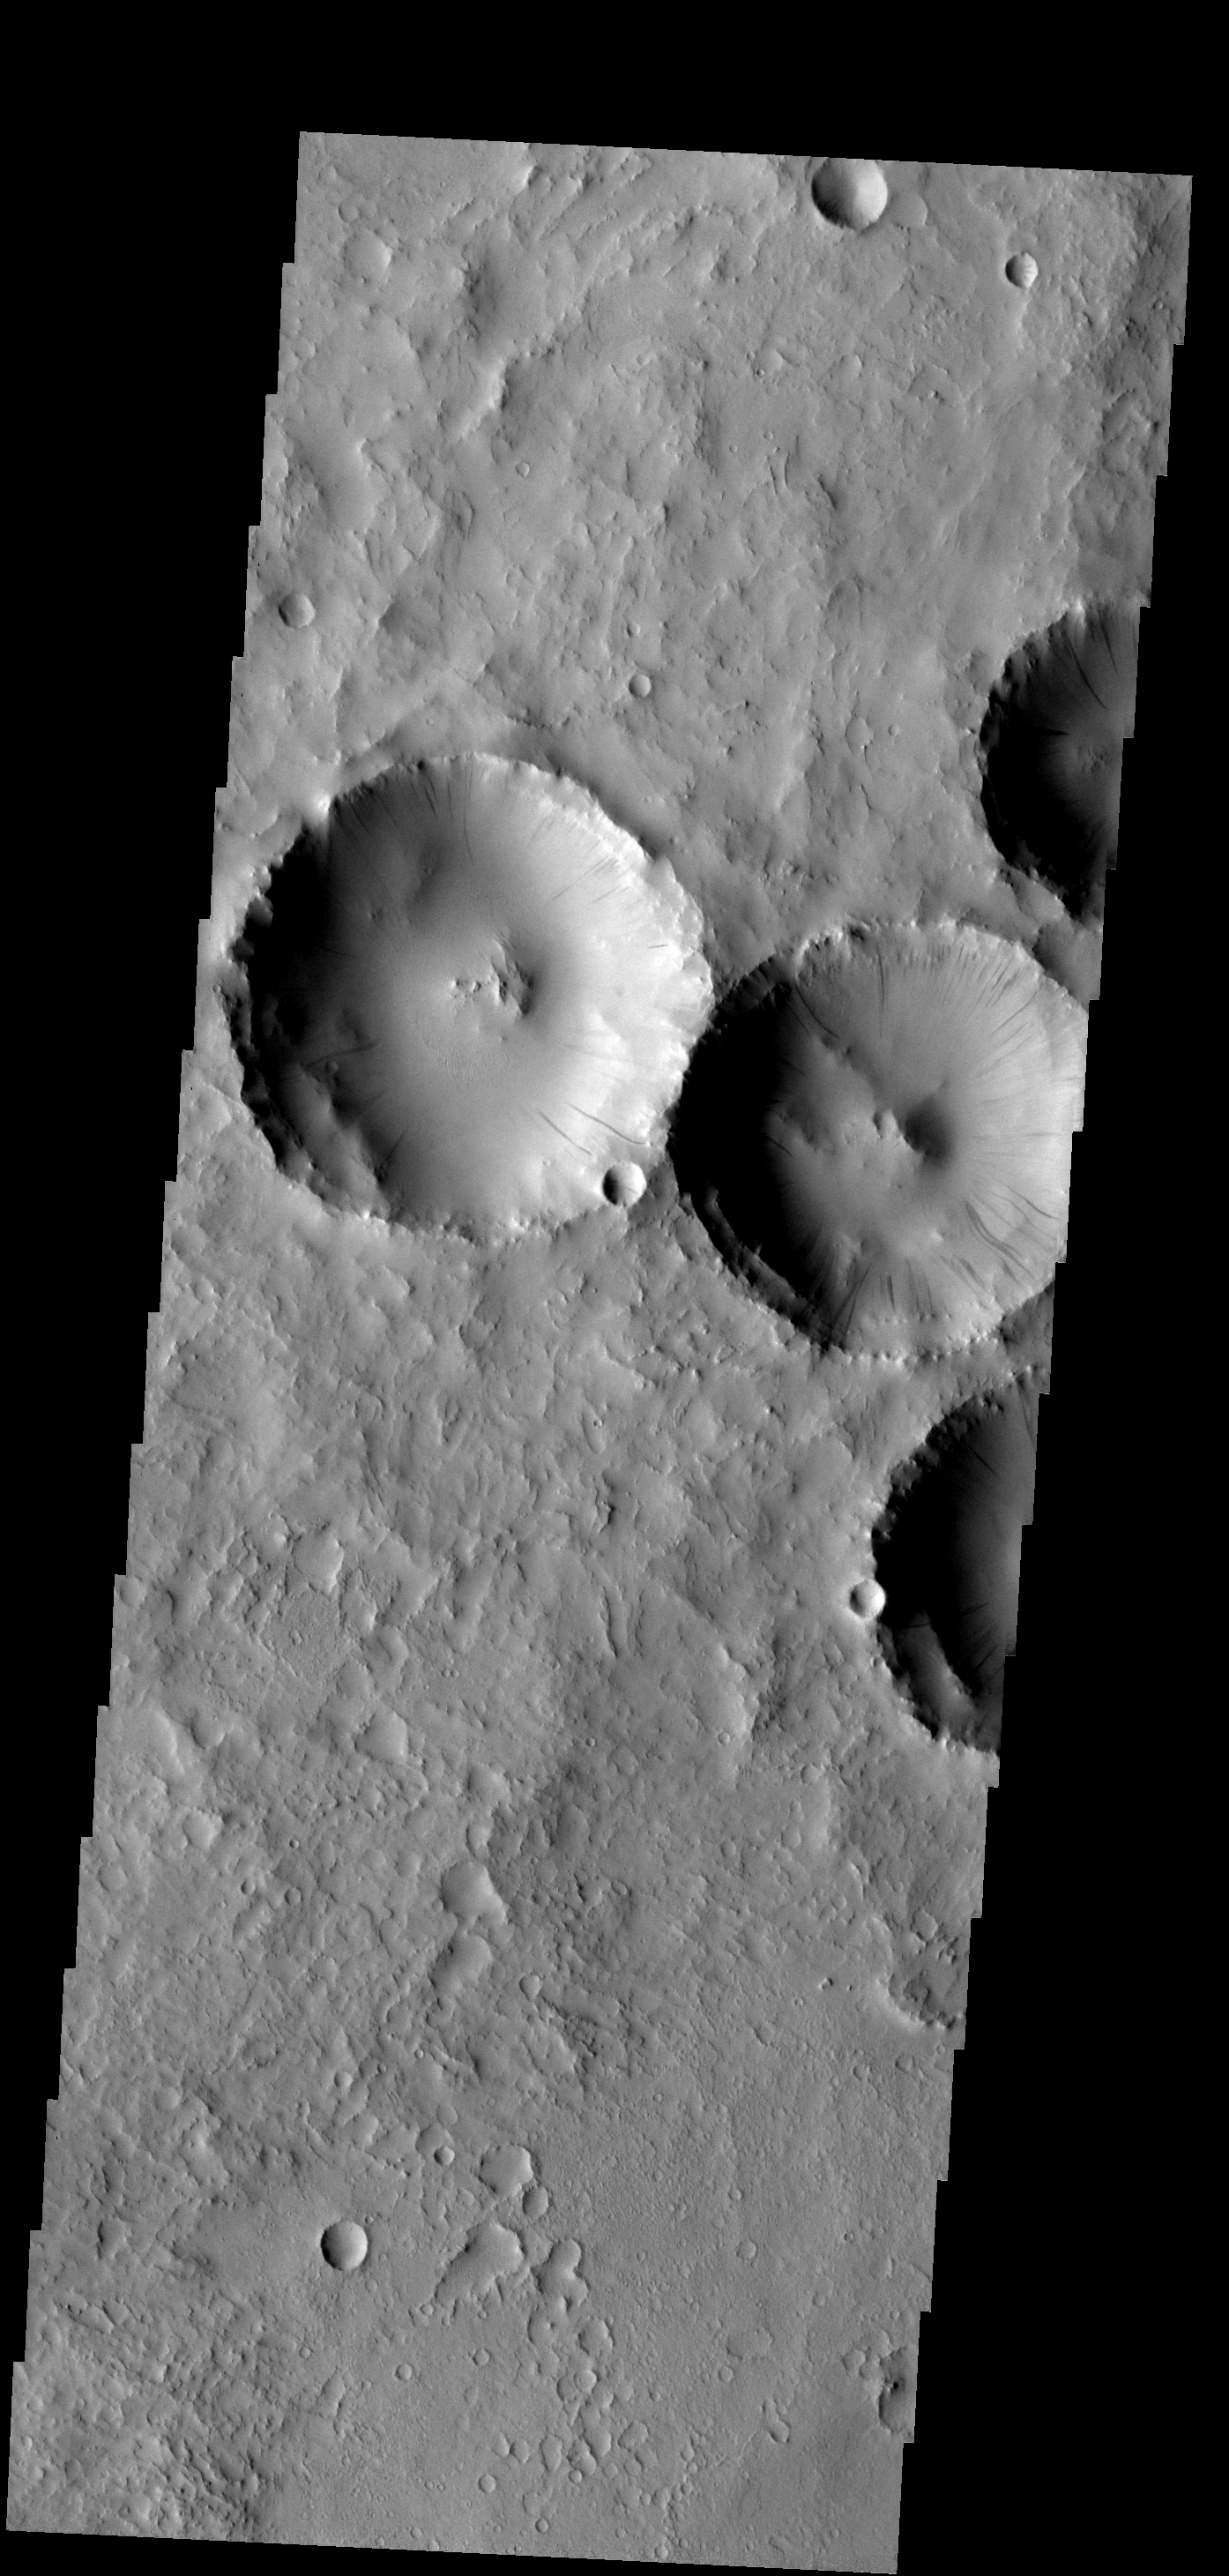

Dust Slides

Dust slides occur within the larger craters in this image.

Image information: VIS instrument. Latitude 18.8N, Longitude 18.5E. 18 meter/pixel resolution.

Please see the THEMIS Data Citation Note for details on crediting THEMIS images.

Note: this THEMIS visual image has not been radiometrically nor geometrically calibrated for this preliminary release. An empirical correction has been performed to remove instrumental effects. A linear shift has been applied in the cross-track and down-track direction to approximate spacecraft and planetary motion. Fully calibrated and geometrically projected images will be released through the Planetary Data System in accordance with Project policies at a later time.

NASA’s Jet Propulsion Laboratory manages the 2001 Mars Odyssey mission for NASA’s Office of Space Science, Washington, D.C. The Thermal Emission Imaging System (THEMIS) was developed by Arizona State University, Tempe, in collaboration with Raytheon Santa Barbara Remote Sensing. The THEMIS investigation is led by Dr. Philip Christensen at Arizona State University. Lockheed Martin Astronautics, Denver, is the prime contractor for the Odyssey project, and developed and built the orbiter. Mission operations are conducted jointly from Lockheed Martin and from JPL, a division of the California Institute of Technology in Pasadena.

Credit: NASA/JPL/ASU